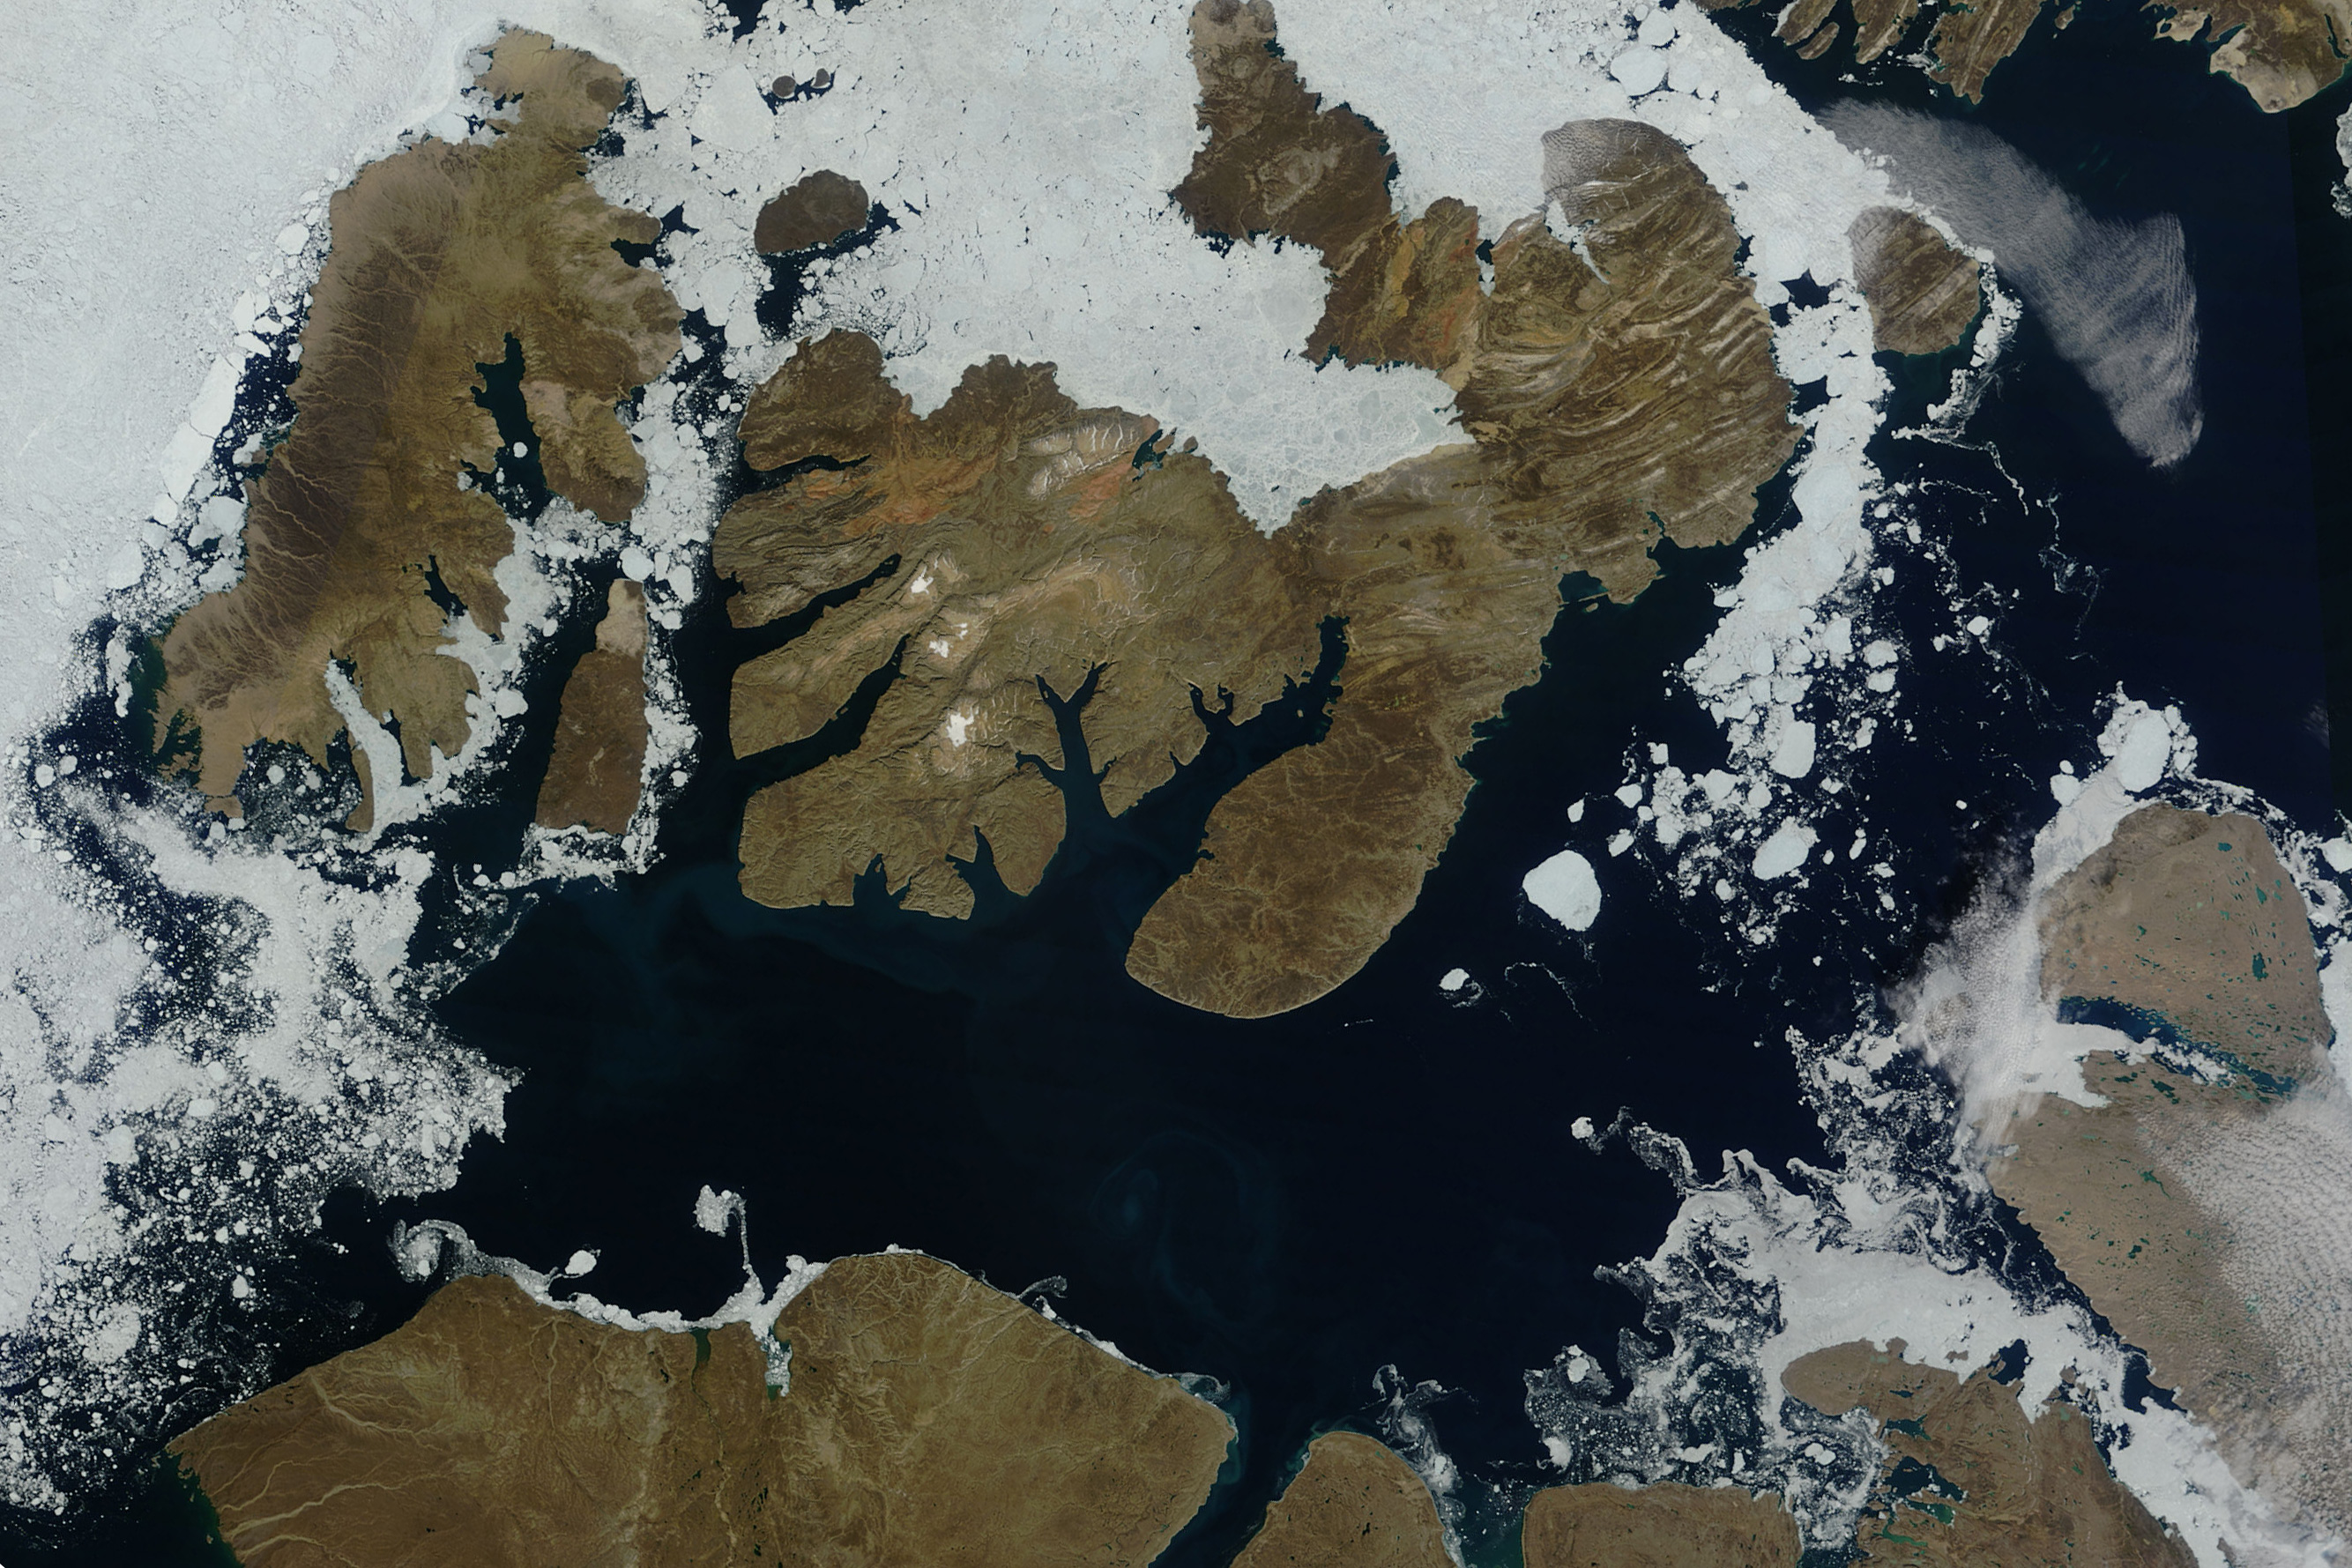

Sea Ice in McClure Strait

NASA image acquired August 17, 2010 In mid-August 2010, the Northwest Passage was almost—but not quite—free of ice. The ice content in the northern route through the passage (through the Western Parry Channel) was very light, but ice remained in McClure (or M’Clure) Strait. The Moderate Resolution Imaging Spectroradiometer (MODIS) on NASA’s Terra satellite captured this natural-color image on August 17, 2010. Although most of McClure Strait looks perfectly ice-free, immediately west of Prince Patrick Island, a band of sea ice stretches southward across the strait (left edge of the image). The National Snow and Ice Data Center Sea Ice News and Analysis blog reported that even more ice remained in the southern route (through Amundsen’s Passage) of the Northwest Passage in mid-August 2010. Nevertheless, the ice content in the northern route was not only well below the 1968–2000 average, but also nearly a month ahead of the clearing observed in 2007, when Arctic sea ice set a record low. As of mid-August 2010, however, overall sea ice extent was higher than it had been at the same time of year in 2007.

Credit: NASA/GSFC/Jeff Schmaltz/MODIS Land Rapid Response Team